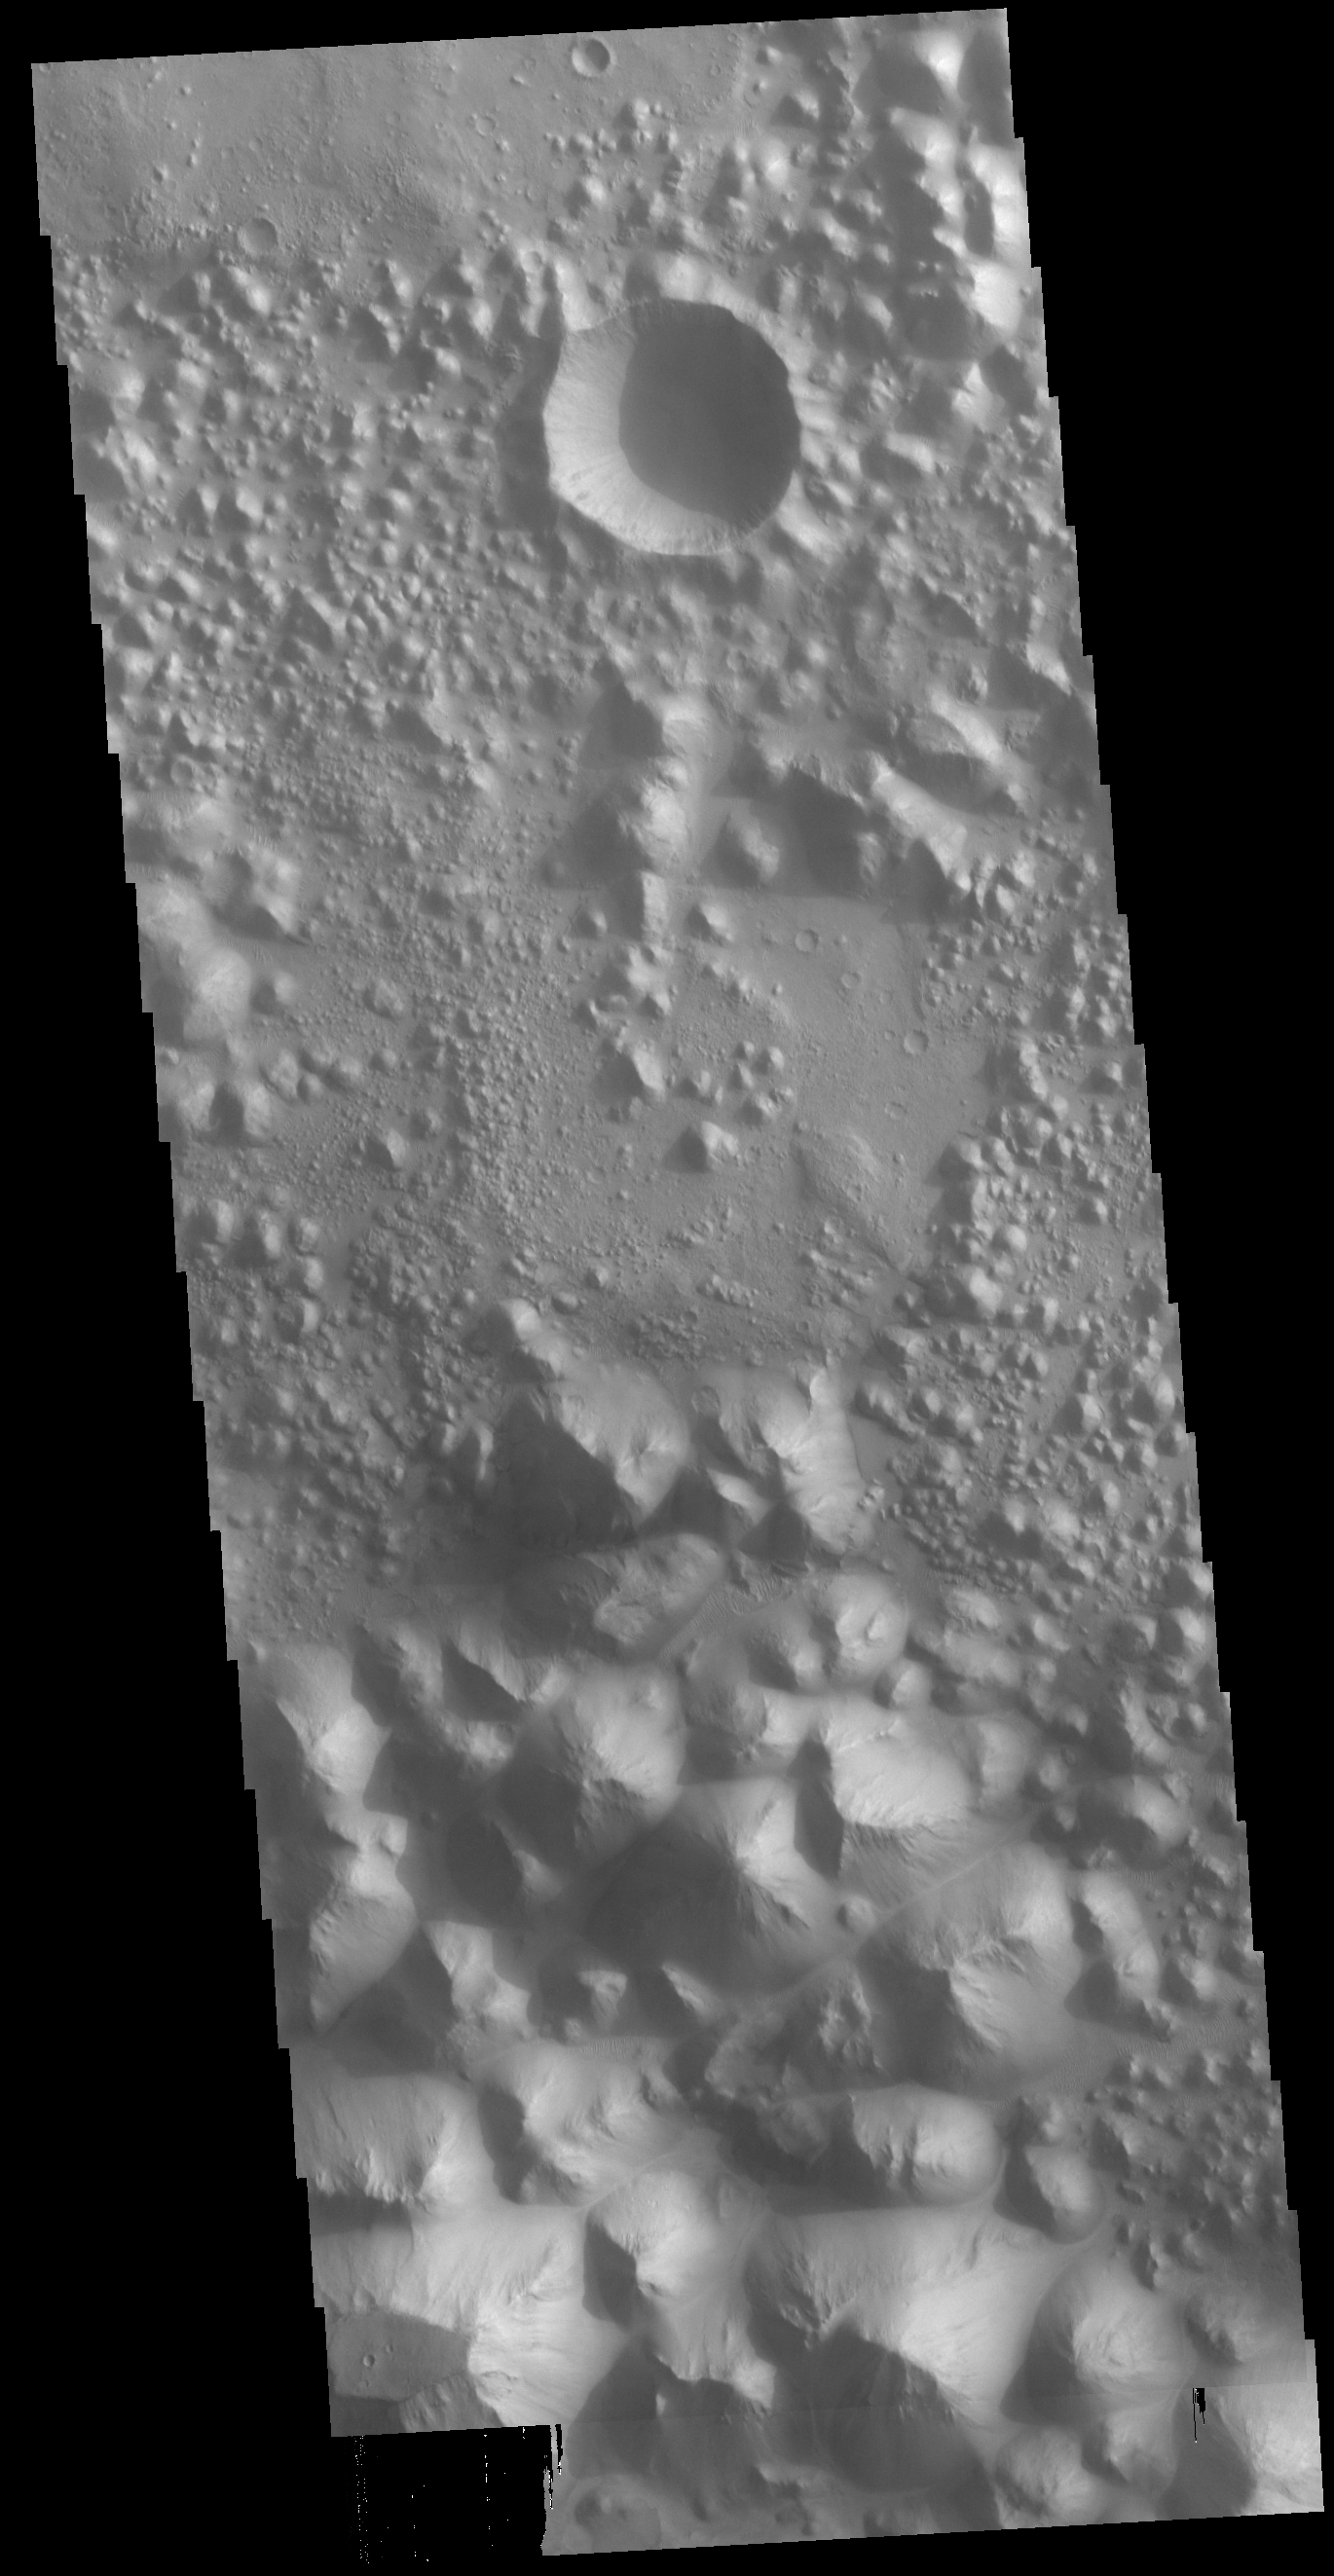

Hydaspis Chaos

Today’s VIS image shows a small section of Hydaspis Chaos, one of many regions of chaos in Margaritifer Terra. The term chaos is applied to regions where the surface is being eroded to form mesas. As the surface processes continue individual mesas become more isolated and take on the appearance of regions of hills. Hydaspis Chaos is is part of the huge outflow system flowing from Valles Marineris to Chryse Planitia.

Credit: NASA/JPL-Caltech/ASU